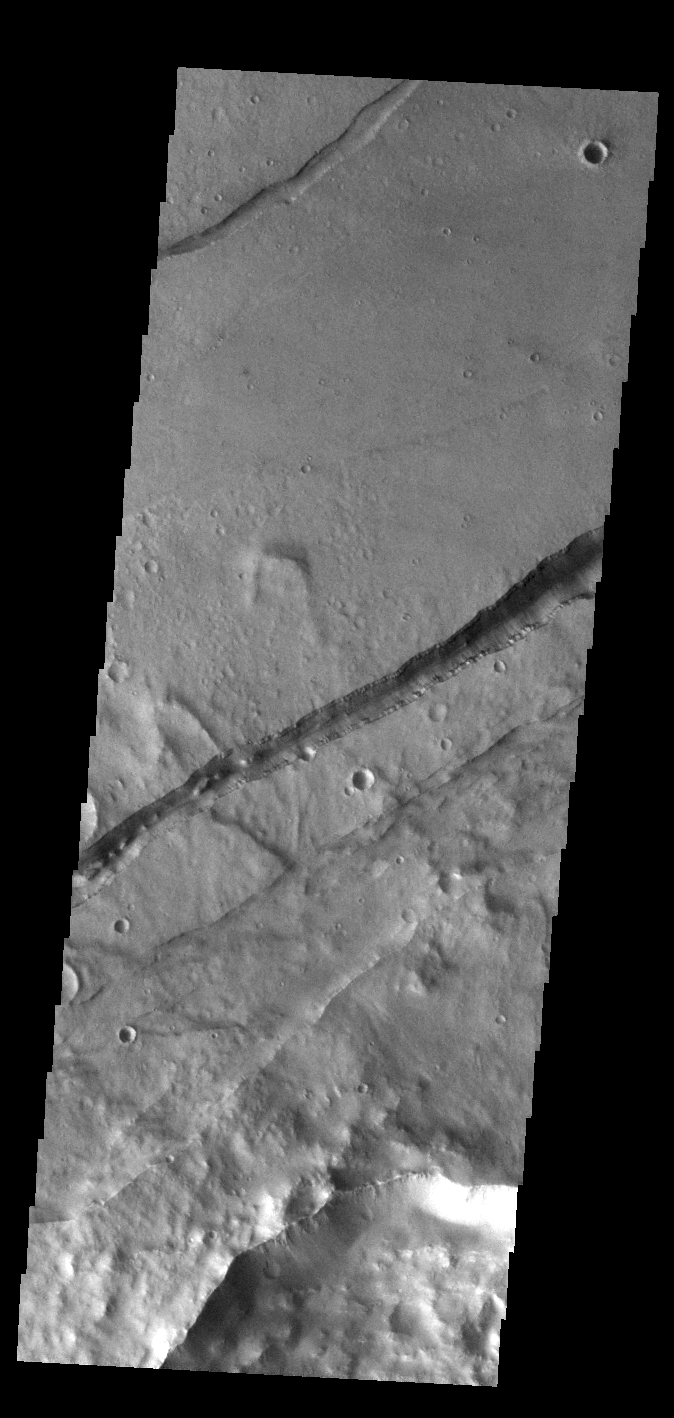

Sirenum Fossae

The linear depressions in this VIS image are part of Sirenum Fossae. These depressions are called graben, which form by the down drop of material between two parallel faults. The faults are caused by tectonic stresses in the region. The Sirenum Fossae graben are 2735km (1700 miles) long.

Credit: NASA/JPL-Caltech/ASU